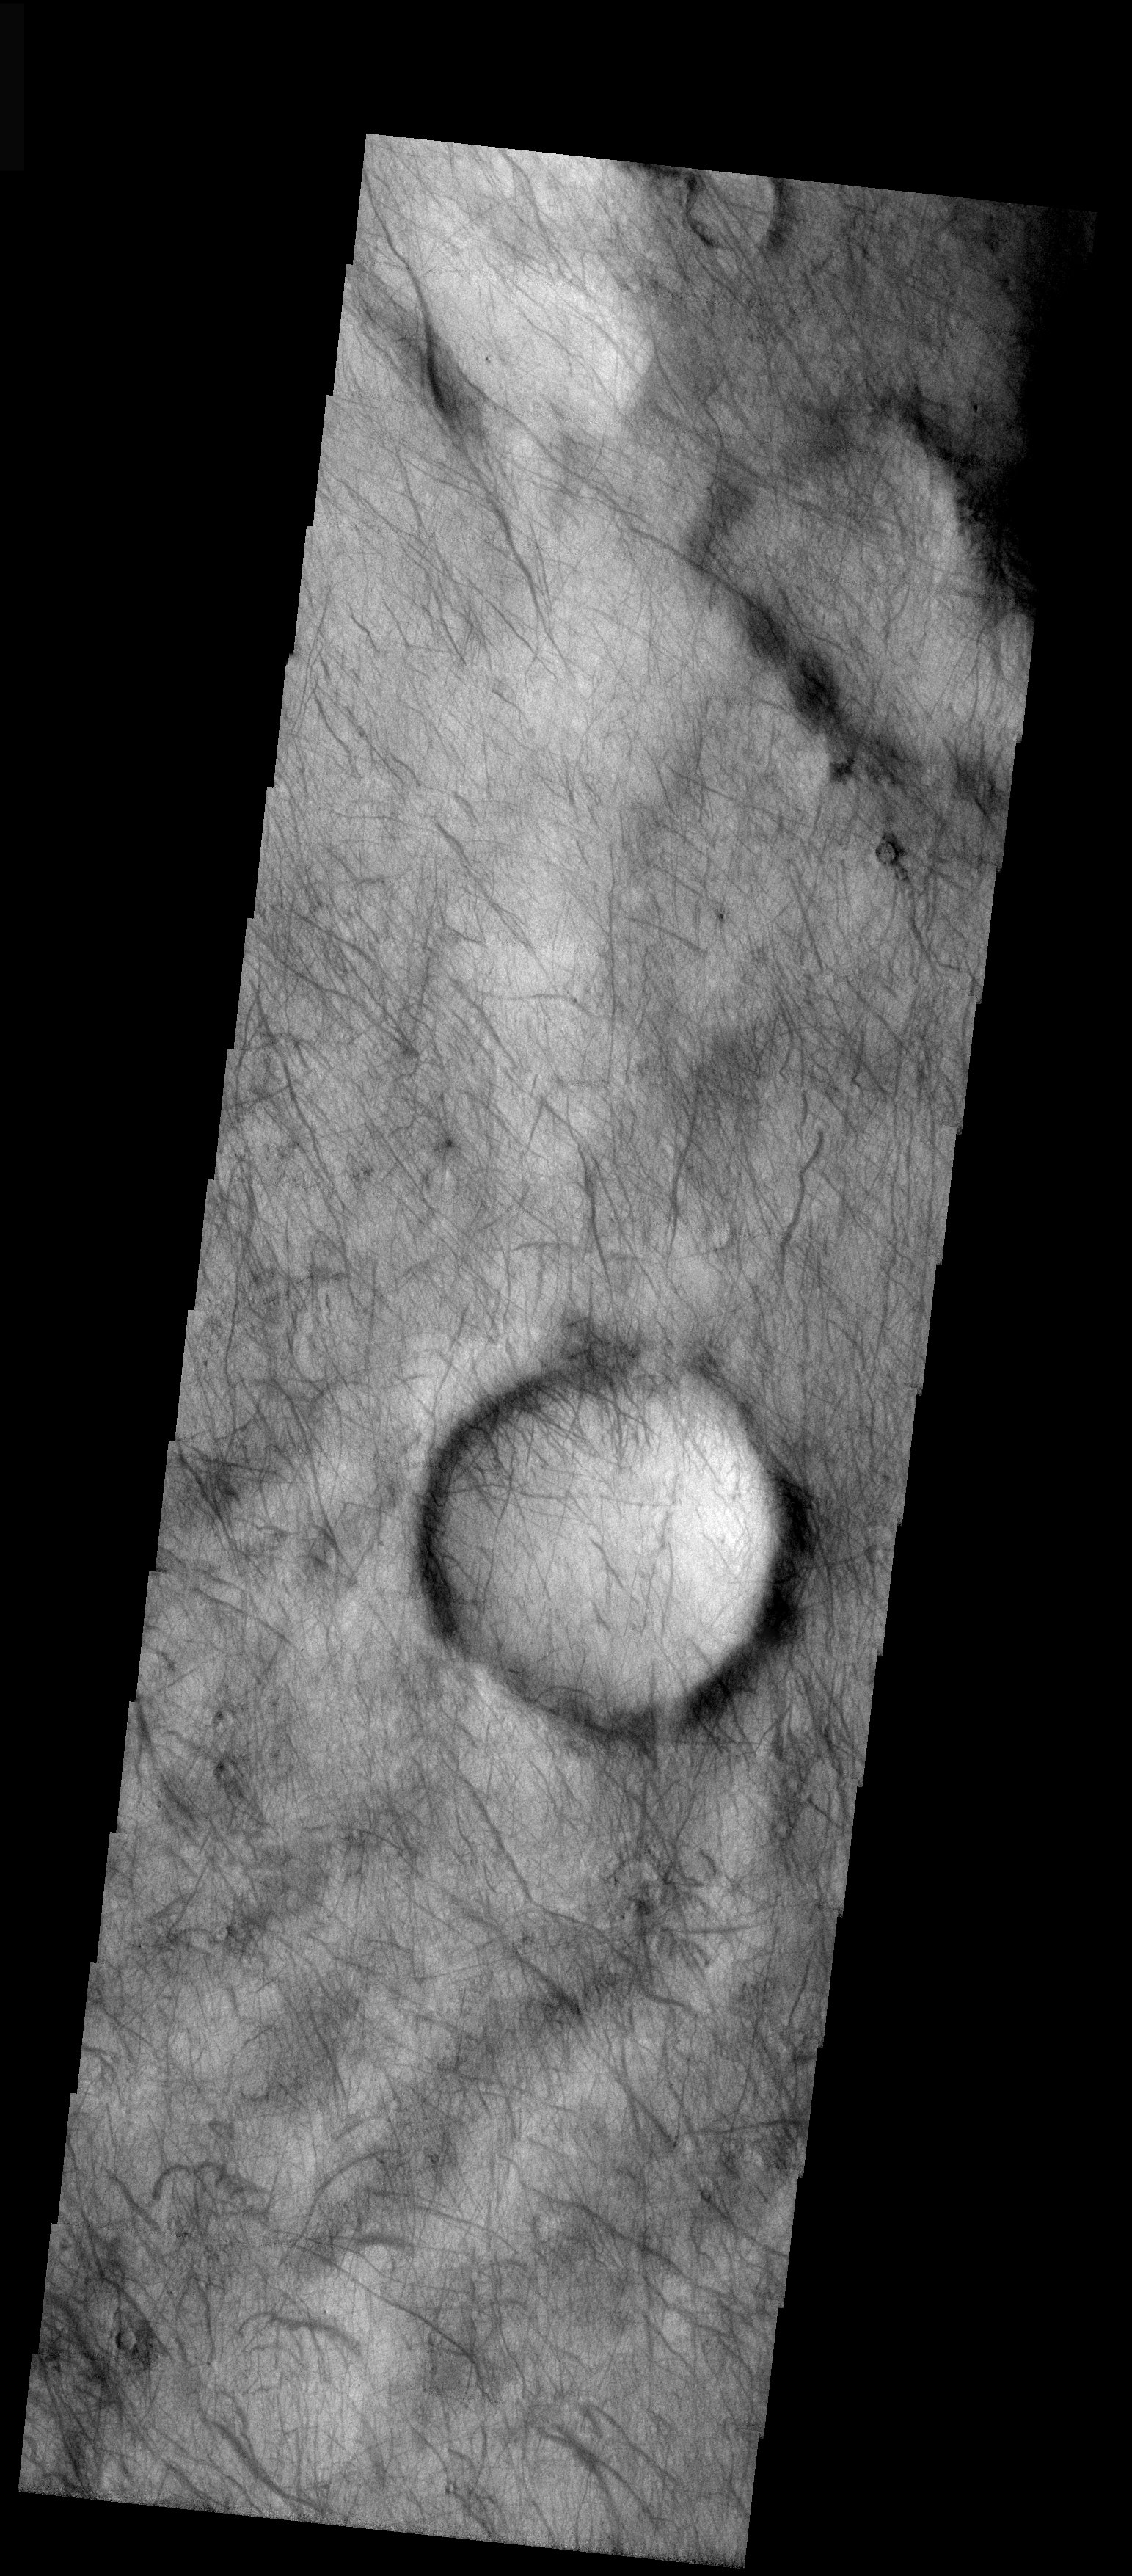

Dust Devils

Released 25 November 2003

Abundant dust devil tracks dominate the scene in this THEMIS visible image. The dark streaks across much of the surface are formed when dust devils sweep up the dust and reveal the darker underlying terrain. Notice how the dust devil tracks are continuous over changes in topography (e.g. crater rims) and how the lengths and thicknesses of the tracks vary. This indicates that the dust devils vary in their size and duration.

Image information: VIS instrument. Latitude -61.4, Longitude 120.2 East (239.8 West). 19 meter/pixel resolution.

Note: this THEMIS visual image has not been radiometrically nor geometrically calibrated for this preliminary release. An empirical correction has been performed to remove instrumental effects. A linear shift has been applied in the cross-track and down-track direction to approximate spacecraft and planetary motion. Fully calibrated and geometrically projected images will be released through the Planetary Data System in accordance with Project policies at a later time.

NASA’s Jet Propulsion Laboratory manages the 2001 Mars Odyssey mission for NASA’s Office of Space Science, Washington, D.C. The Thermal Emission Imaging System (THEMIS) was developed by Arizona State University, Tempe, in collaboration with Raytheon Santa Barbara Remote Sensing. The THEMIS investigation is led by Dr. Philip Christensen at Arizona State University. Lockheed Martin Astronautics, Denver, is the prime contractor for the Odyssey project, and developed and built the orbiter. Mission operations are conducted jointly from Lockheed Martin and from JPL, a division of the California Institute of Technology in Pasadena.

Credit: NASA/JPL/Arizona State University